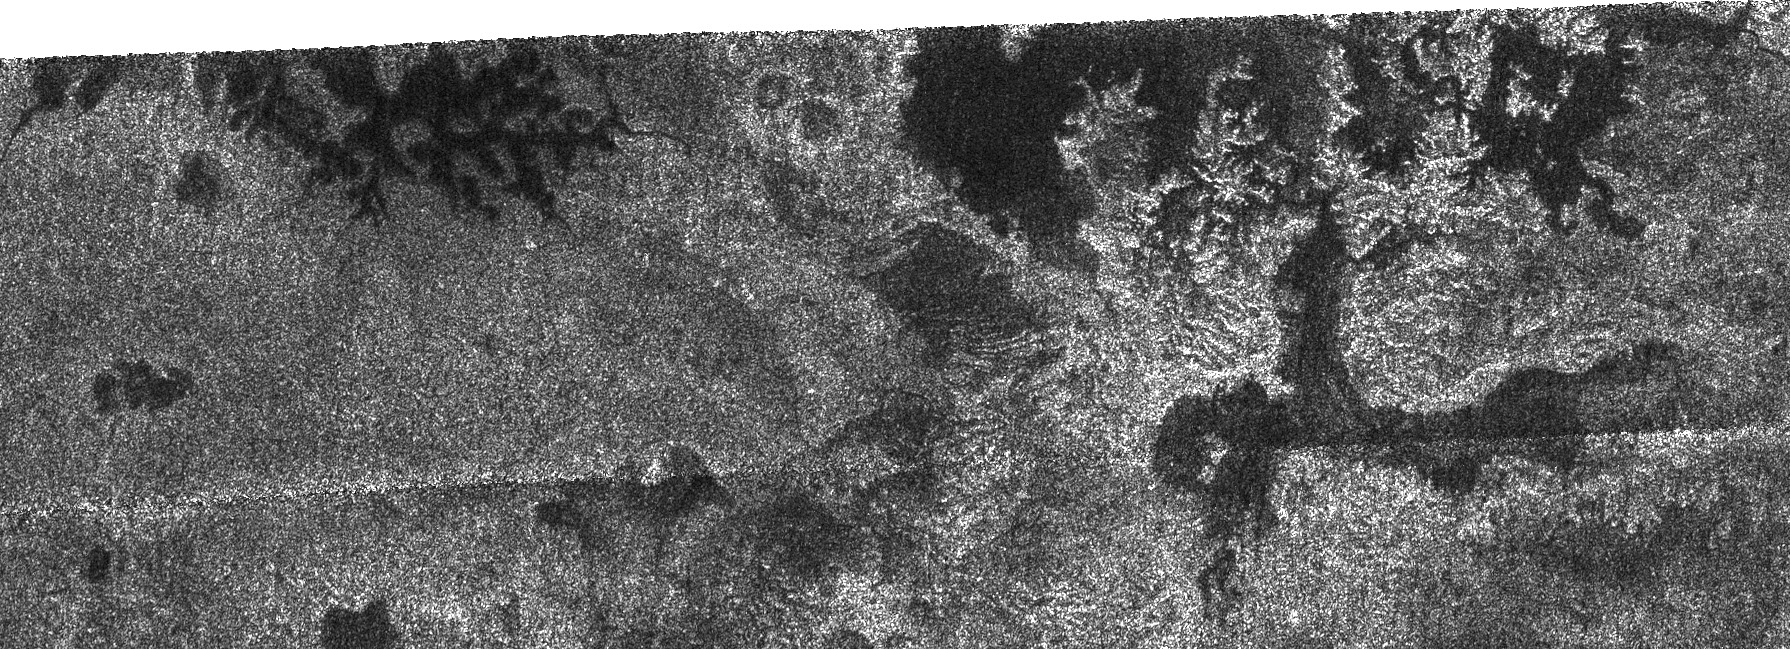

Lakes and More Lakes

In this image taken by the Cassini radar system, a previously unseen style of lakes is revealed. The lakes here assume complex shapes and are among the darkest seen so far on Titan.

The lake at the left is reminiscent both in form and scale of the flooded drainage system, Lake Powell in Utah and Arizona. However, the Titan lake has been filled with liquid methane and ethane rather than water. In the lake at right, older terrain may have been deeply cut by river valleys before it was flooded by the embaying lake. For a different radar view from the same flyby see PIA01942.

This radar image was acquired Oct. 9, 2006, and is centered near 80 degrees north latitude, 357 degrees west longitude. It measures about 310 kilometers by 100 kilometers (190 miles by 62 miles). Smallest details in this image are about 500 meters (1,640 feet) across.

The Cassini-Huygens mission is a cooperative project of NASA, the European Space Agency and the Italian Space Agency. The Jet Propulsion Laboratory, a division of the California Institute of Technology in Pasadena, manages the mission for NASA’s Science Mission Directorate, Washington, D.C. The Cassini orbiter and its two onboard cameras were designed, developed and assembled at JPL. The radar instrument team is based at JPL, working with team members from the United States and several European countries.

Credit: NASA/JPL-Caltech/ASI